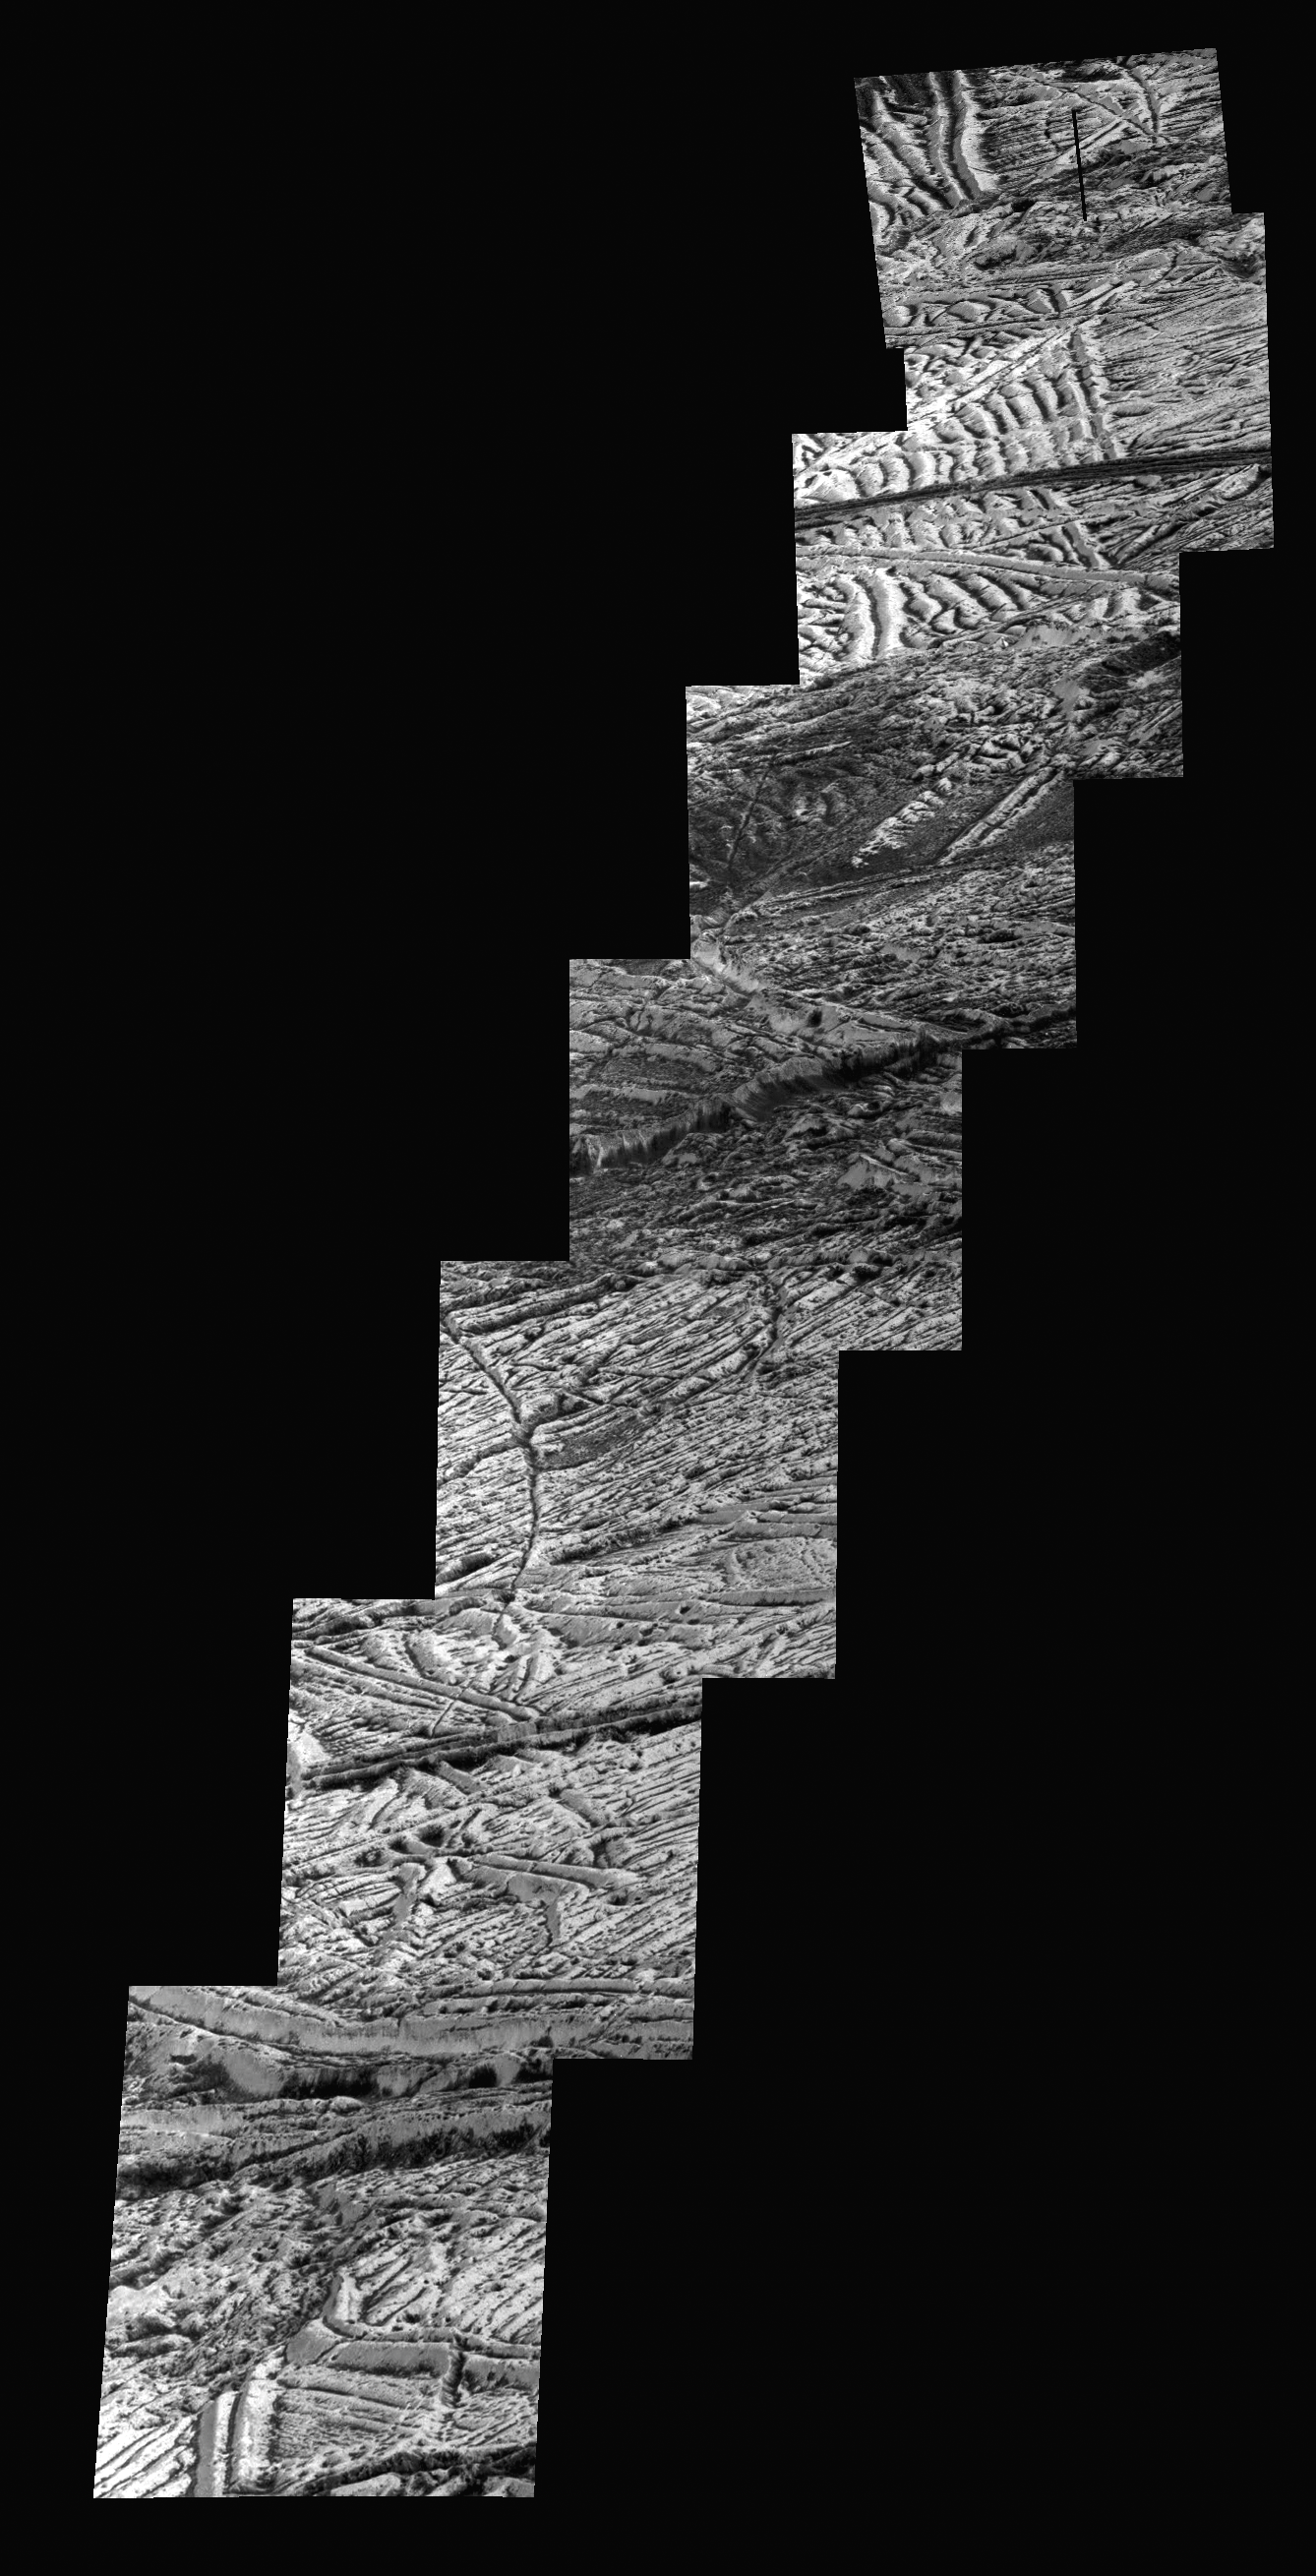

Highest-resolution Europa Image & Mosaic from Galileo

Figure 1

Figure 2

This mosaic of images includes the most detailed view of the surface of Jupiter’s moon Europa obtained by NASA’s Galileo mission.

The topmost footprint is the highest resolution image taken by Galileo at Europa. It was obtained at an original image scale of 19 feet (6 meters) per pixel. The other seven images in this observation were obtained at a resolution of 38 feet (12 meters) per pixel, thus the mosaic, including the top image, has been projected at the higher image scale.

The top image is also provided at its original resolution, as a separate image file (Figure 1). It includes a vertical black line that resulted from missing data that was not transmitted by Galileo. This is the highest resolution view of Europa available until a future mission visits the icy moon.

The right side of the image was previously published as PIA01180. Although this data has been publicly available in NASA’s Planetary Data System archive for many years, NASA scientists have not previously combined these images into a mosaic for public release.

This observation was taken with the sun relatively high in the sky, so most of the brightness variations visible here are due to color differences in the surface material rather than shadows. Bright ridge tops are paired with darker valleys, perhaps due to a process in which small temperature variations allow bright frost to accumulate in slightly colder, higher-elevation locations.

The Galileo mission was managed by NASA’s Jet Propulsion Laboratory in Pasadena, California, for the agency’s Science Mission Directorate in Washington. JPL is a division of Caltech, also in Pasadena.

Additional information about Galileo and its discoveries is available on the Galileo mission home page at http://solarsystem.nasa.gov/galileo/. More information about Europa is available at http://solarsystem.nasa.gov/europa.

CAPTION UPDATE – July 12, 2021:

In this zoomed-in area (Figure 2) of Europa’s surface, an inset to Figure 1, a cliff runs across the middle of the image, revealing the interiors of the ridges leading up to it. The thin, bright layer at the top of the cliff is at least 20 to 40 feet (6 to 12 meters) thick. This thin surface layer, and possibly layers like it elsewhere over Europa’s surface, is where a process called “impact gardening” is thought to occur. Impact gardening is the small-scale mixing of the surface by space debris, such as asteroids and comets.

Scientists are studying the cumulative effects of small impacts on Europa’s surface as NASA prepares to explore the moon with the upcoming Europa Clipper mission. New research and modeling estimate that the surface of Europa has been churned by small impacts to an average depth of about 12 inches (30 centimeters), within the layer of the surface that is visible here.

Credit: NASA/JPL-Caltech